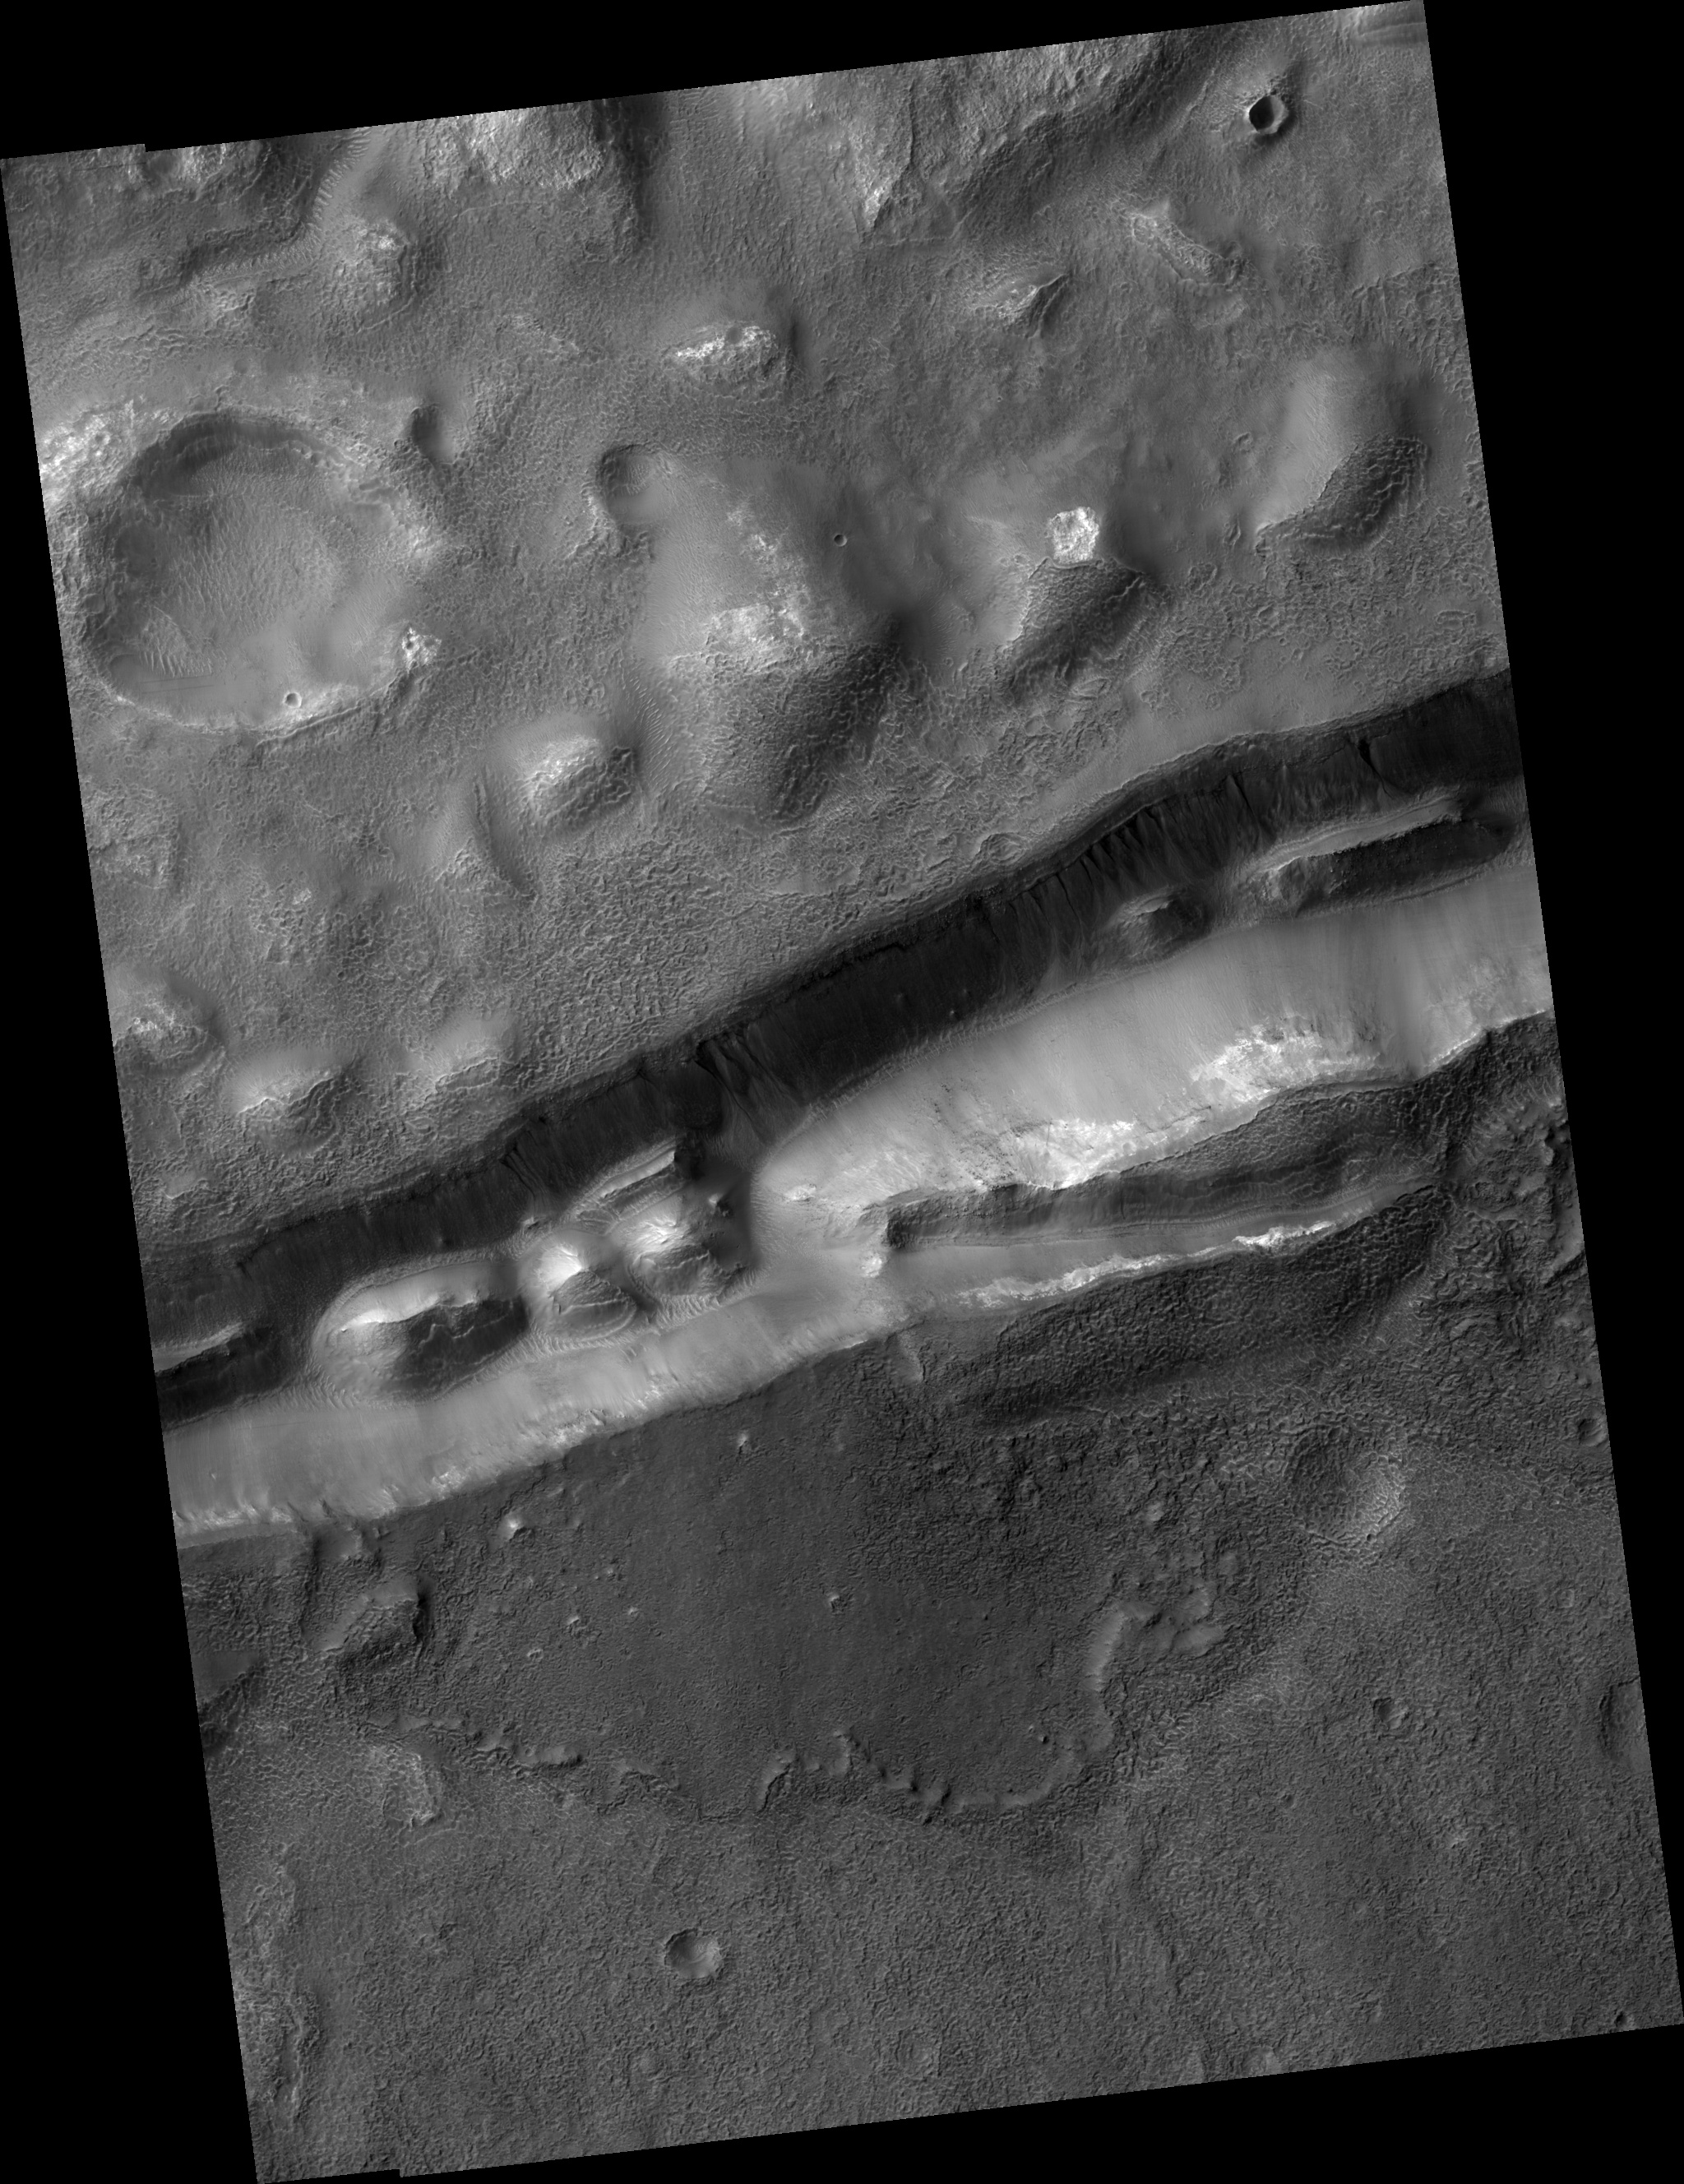

Gullies in Trough near Gorgonum Chaos

This HiRISE image (PSP_002014_1415) shows gullies in a trough that is near Gorgonum Chaos, a region filled with gullies.

The trough gullies, like many of the gullies on nearby Gorgonum Chaos mesas, appear to originate at a distinct layer. There are mounds within the trough that have layers exposed near their peaks. The layers in the mound (see subimage, approximately 230 m across) and on the trough walls are resistant, meaning they do not break up mostly into small particles that the wind can easily carry away. Instead, they are breaking up into boulders up to several meters wide that HiRISE can see. (The fact that the layers are eroding as boulders tells us that the material is not easily broken up into smaller and smaller pieces, so it is therefore termed “resistant to erosion.”) However, it is not completely resistant to erosion as we can see by the boulders rolling down the slopes.

Gullies are thought by many to require liquid water to form. A major debate is whether this water comes from the surface (i.e., melting surface ice or melting snow) or the subsurface (i.e., from an aquifer). Gullies are often found to originate at layers, like those seen here. The subsurface water theory states that water travels under the surface to slope faces where it flows down the slope to form gullies. Visible layers are suggested to be impermeable, such that water cannot penetrate them, which is why the gullies originate from beneath the layers.

Often gullies will originate between layers, which suggests that there is a permeable layer trapped between impermeable layers. It is also possible that the layer preferentially traps ice or snow that may melt to form gullies, thus providing a surface source of water to form the gullies.

Please note that the stripe-like features on the left side of the image are camera artifacts and not real features.

Observation Toolbox
Acquisition date: 12 December 2006
Local Mars time: 3:48 PM
Degrees latitude (centered): -38.2°
Degrees longitude (East): 188.8°
Range to target site: 255.7 km (159.8 miles)
Original image scale range: from 25.6 cm/pixel (with 1 x 1 binning) to 51.2 cm/pixel (with 2 x 2 binning)
Map-projected scale: 25 cm/pixel and north is up
Map-projection: EQUIRECTANGULAR
Emission angle: 7.3°
Phase angle: 65.3°
Solar incidence angle: 71°, with the Sun about 19° above the horizon
Solar longitude: 159.1°, Northern Summer

NASA’s Jet Propulsion Laboratory, a division of the California Institute of Technology in Pasadena, manages the Mars Reconnaissance Orbiter for NASA’s Science Mission Directorate, Washington. Lockheed Martin Space Systems, Denver, is the prime contractor for the project and built the spacecraft. The High Resolution Imaging Science Experiment is operated by the University of Arizona, Tucson, and the instrument was built by Ball Aerospace and Technology Corp., Boulder, Colo.

Credit: NASA/JPL/Univ. of Arizona